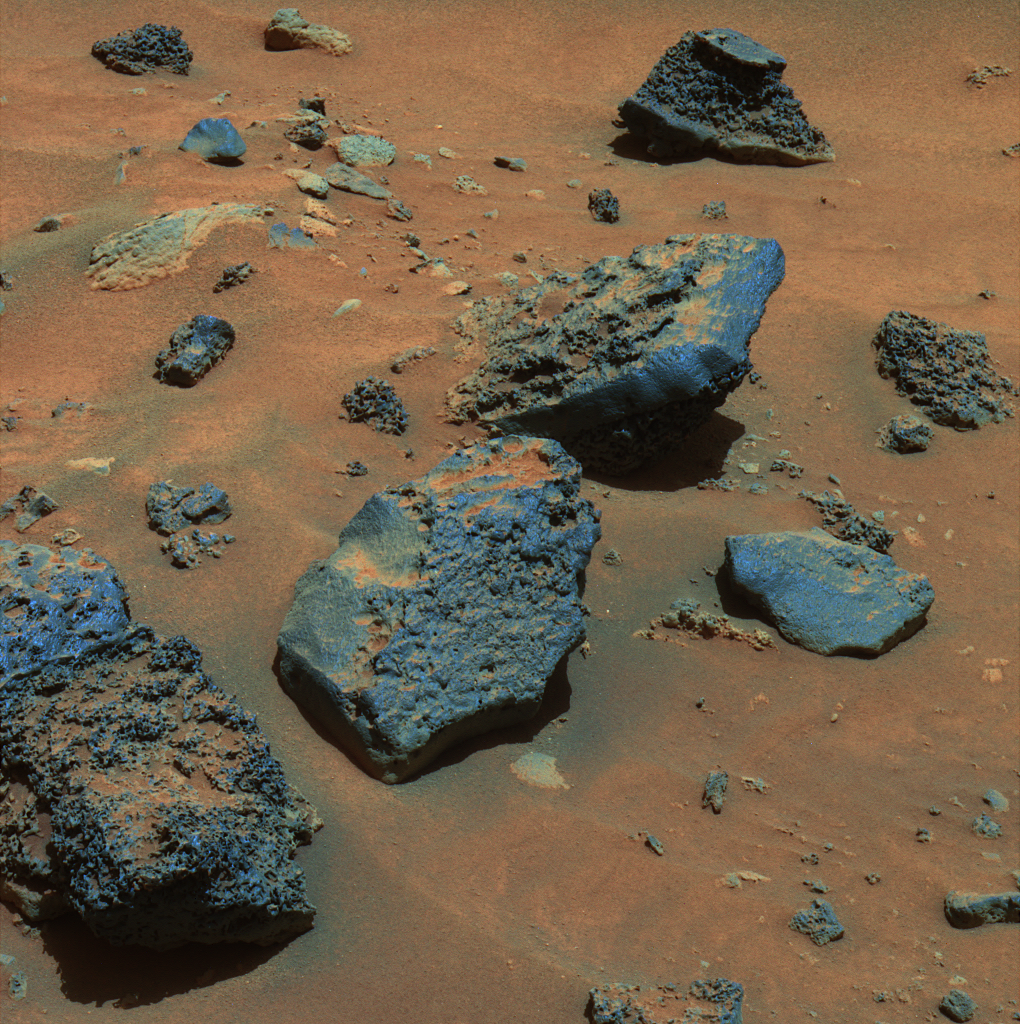

Gusev Rocks Solidified from Lava (False Color)

In recent weeks, as NASA’s Mars Exploration Rover Spirit has driven through the basin south of “Husband Hill,” it has been traversing mainly sand and dune deposits. This week, though, Spirit has been maneuvering along the edge of an arc-shaped feature called “Lorre Ridge” and has encountered some spectacular examples of basaltic rocks with striking textures. This panoramic camera (Pancam) image shows a group of boulders informally named “FuYi.” These basaltic rocks were formed by volcanic processes and may be a primary constituent of Lorre Ridge and other interesting landforms in the basin.

Spirit first encountered basalts at its landing site two years ago, on a vast plain covered with solidified lava that appeared to have flowed across Gusev Crater. Later, basaltic rocks became rare as Spirit climbed Husband Hill. The basaltic rocks that Spirit is now seeing are interesting because they exhibit many small holes or vesicles, similar to some kinds of volcanic rocks on Earth. Vesicular rocks form when gas bubbles are trapped in lava flows and the rock solidifies around the bubbles. When the gas escapes, it leaves holes in the rock. The quantity of gas bubbles in rocks on Husband Hill varies considerably; some rocks have none and some, such as several here at FuYi, are downright frothy.

The change in textures and the location of the basalts may be signs that Spirit is driving along the edge of a lava flow. This lava may be the same as the basalt blanketing the plains of Spirit’s landing site, or it may be different. The large size and frothy nature of the boulders around Lorre Ridge might indicate that eruptions once took place at the edge of the lava flow, where the lava interacted with the rocks of the basin floor. Scientists hope to learn more as Spirit continues to investigate these rocks.

As Earth approaches the Chinese New Year (The Year of the Dog), the Athena science team decided to use nicknames representing Chinese culture and geography to identify rocks and features investigated by Spirit during the Chinese New Year celebration period. In ancient Chinese myth, FuYi was the first great emperor and lived in the east. He explained the theory of “Yin” and “Yang” to his people, invented the net to catch fish, was the first to use fire to cook food, and invented a musical instrument known as the “Se” to accompany his peoples’ songs and dances. Other rocks and features are being informally named for Chinese gods, warriors, inventors, and scientists, as well as rivers, lakes, and mountains.

Spirit took this image on the rover’s Martian day, or sol, 731 (Jan. 23, 2006). This is a false-color composite combining images taken with the Pancam’s 750-nanometer, 530-nanometer and 430-nanometer filters.

Credit: NASA/JPL-Caltech/Cornell